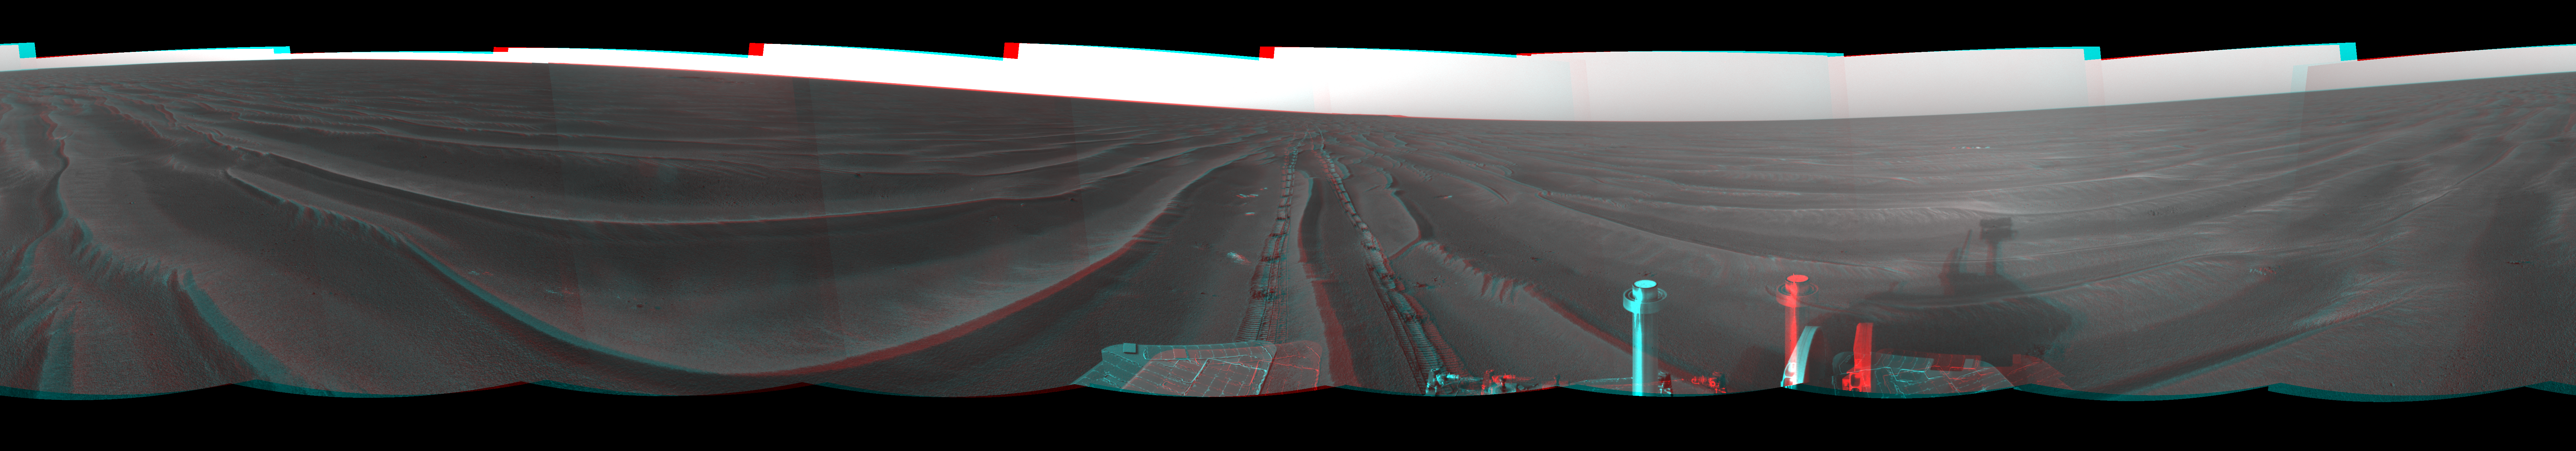

Record Drive Day, Opportunity Sol 383 (3-D)

Figure 1

NASA’s Mars Exploration Rover Opportunity set a one-day distance record for martian driving on the rover’s 383rd martian day, or sol, which began on Feb. 19, 2005. Opportunity rolled 177.5 meters (582 feet) across the plain of Meridiani on that sol. It used its navigation camera after the drive to take the images that are combined into this mosaic view. The view is presented here in a cylindrical-perspective projection with geometric seam correction.

Figure 1 is the left-eye view of a stereo pair and Figure 2 is the right-eye view of a stereo pair.

Credit: NASA/JPL